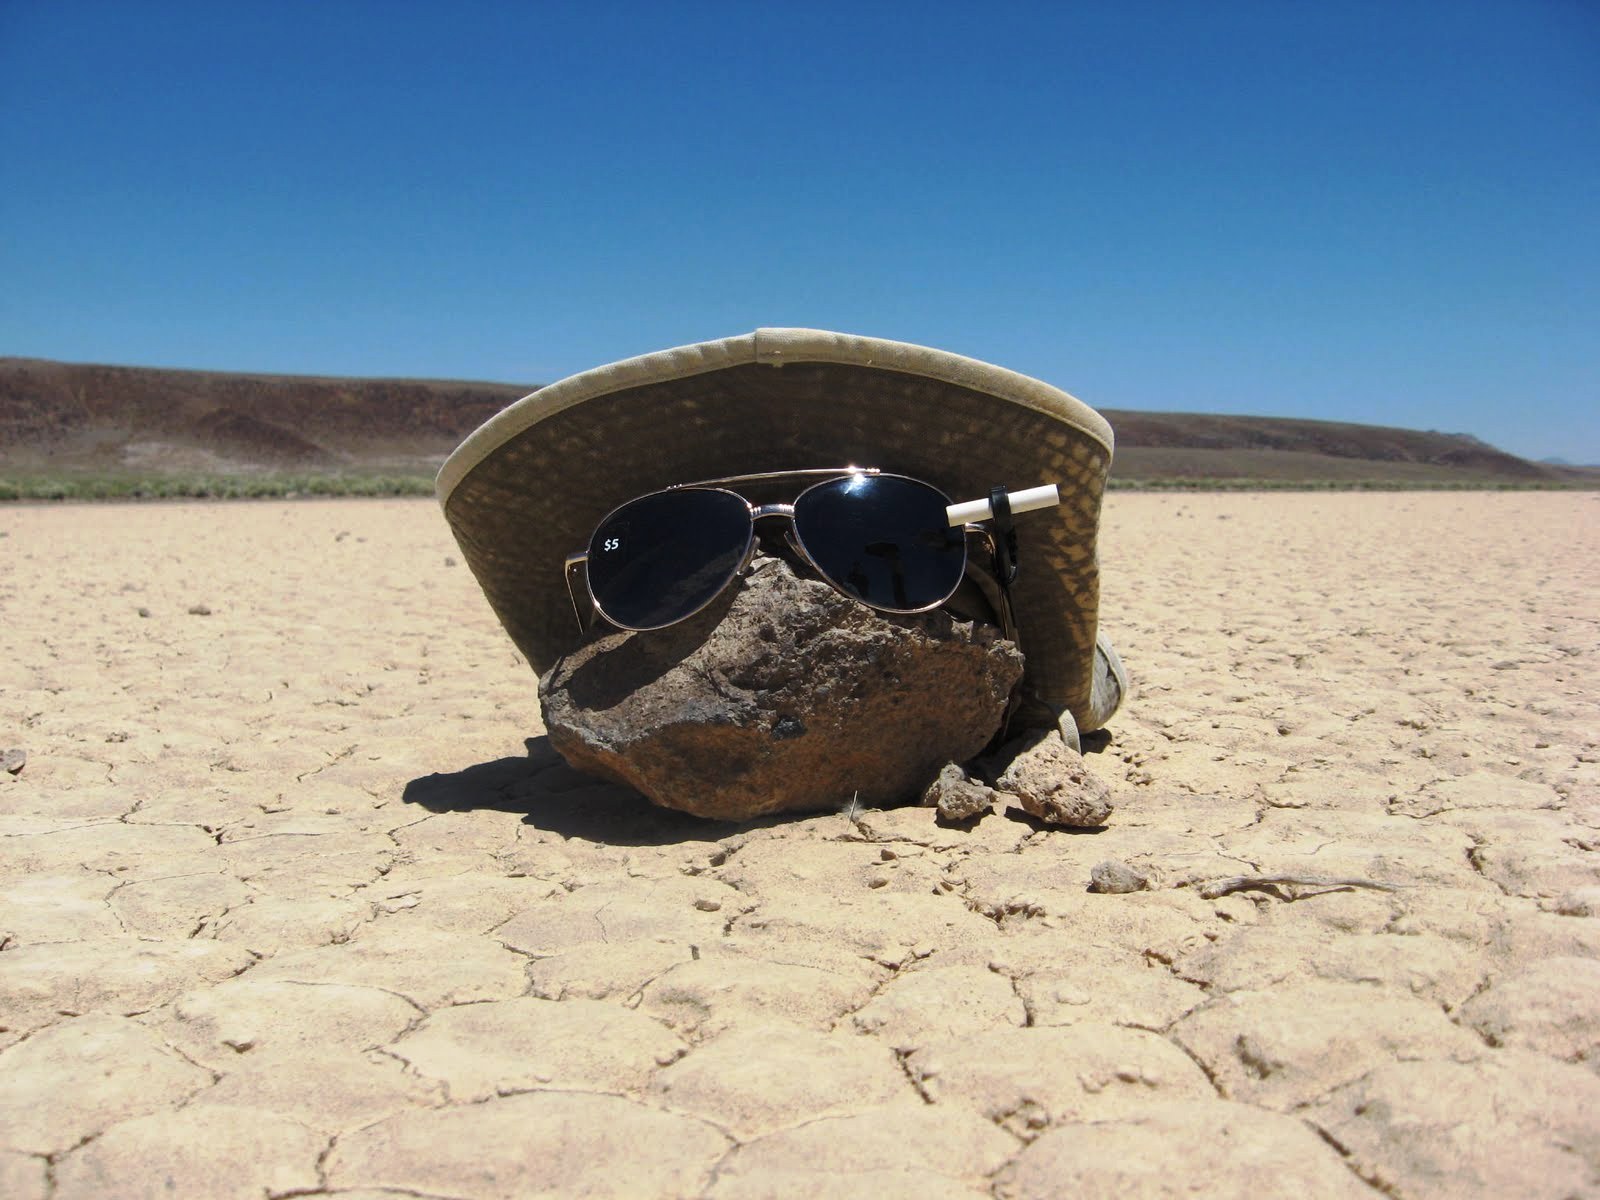

Mysterious Roving Rocks of Racetrack Playa

The rocks at Racetrack Playa in Death Valley, Calif., are famous.

Credit: NASA/GSFC/Maggie McAdam